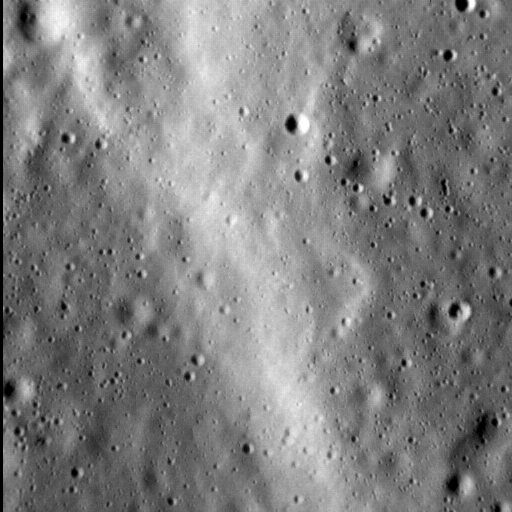

Small Scarp Seen!

In this image, we see a portion of a wrinkle ridge to the north of Gauguin crater, high in Mercury’s northern volcanic plains. Wrinkle ridges are common on Mercury, but when imaged under high resolutions we get a more detailed view of these structures than before. For example, here we can see that the leading edge of the ridge is actually composed of several smaller edges. The contact between the ridge and the surrounding smooth plains is softened toward the bottom right of the image, but near the top-left that contact is sharper. Continued high-resolution imaging of Mercury’s wrinkle ridges will allow scientists to more thoroughly describe their various shapes, which in turn will help us understand why the ridges formed in the first place.

This image was acquired as a high-resolution targeted observation. Targeted observations are images of a small area on Mercury’s surface at resolutions much higher than the 200-meter/pixel morphology base map. It is not possible to cover all of Mercury’s surface at this high resolution, but typically several areas of high scientific interest are imaged in this mode each week.

Date acquired: March 10, 2014
Image Mission Elapsed Time (MET): 36741405
Image ID: 5906004
Instrument: Narrow Angle Camera (NAC) of the Mercury Dual Imaging System (MDIS)
Center Latitude: 69.7°
Center Longitude: 261.6° E
Resolution: 12 meters/pixel
Scale: The field of view in this image is about 6 km (4 mi.) across
Incidence Angle: 75.0°
Emission Angle: 6.9°
Phase Angle: 81.9°
North is to the right in this scene.

For information regarding the use of images, see the MESSENGER image use policy.

Credit: NASA/Johns Hopkins University Applied Physics Laboratory/Carnegie Institution of Washington